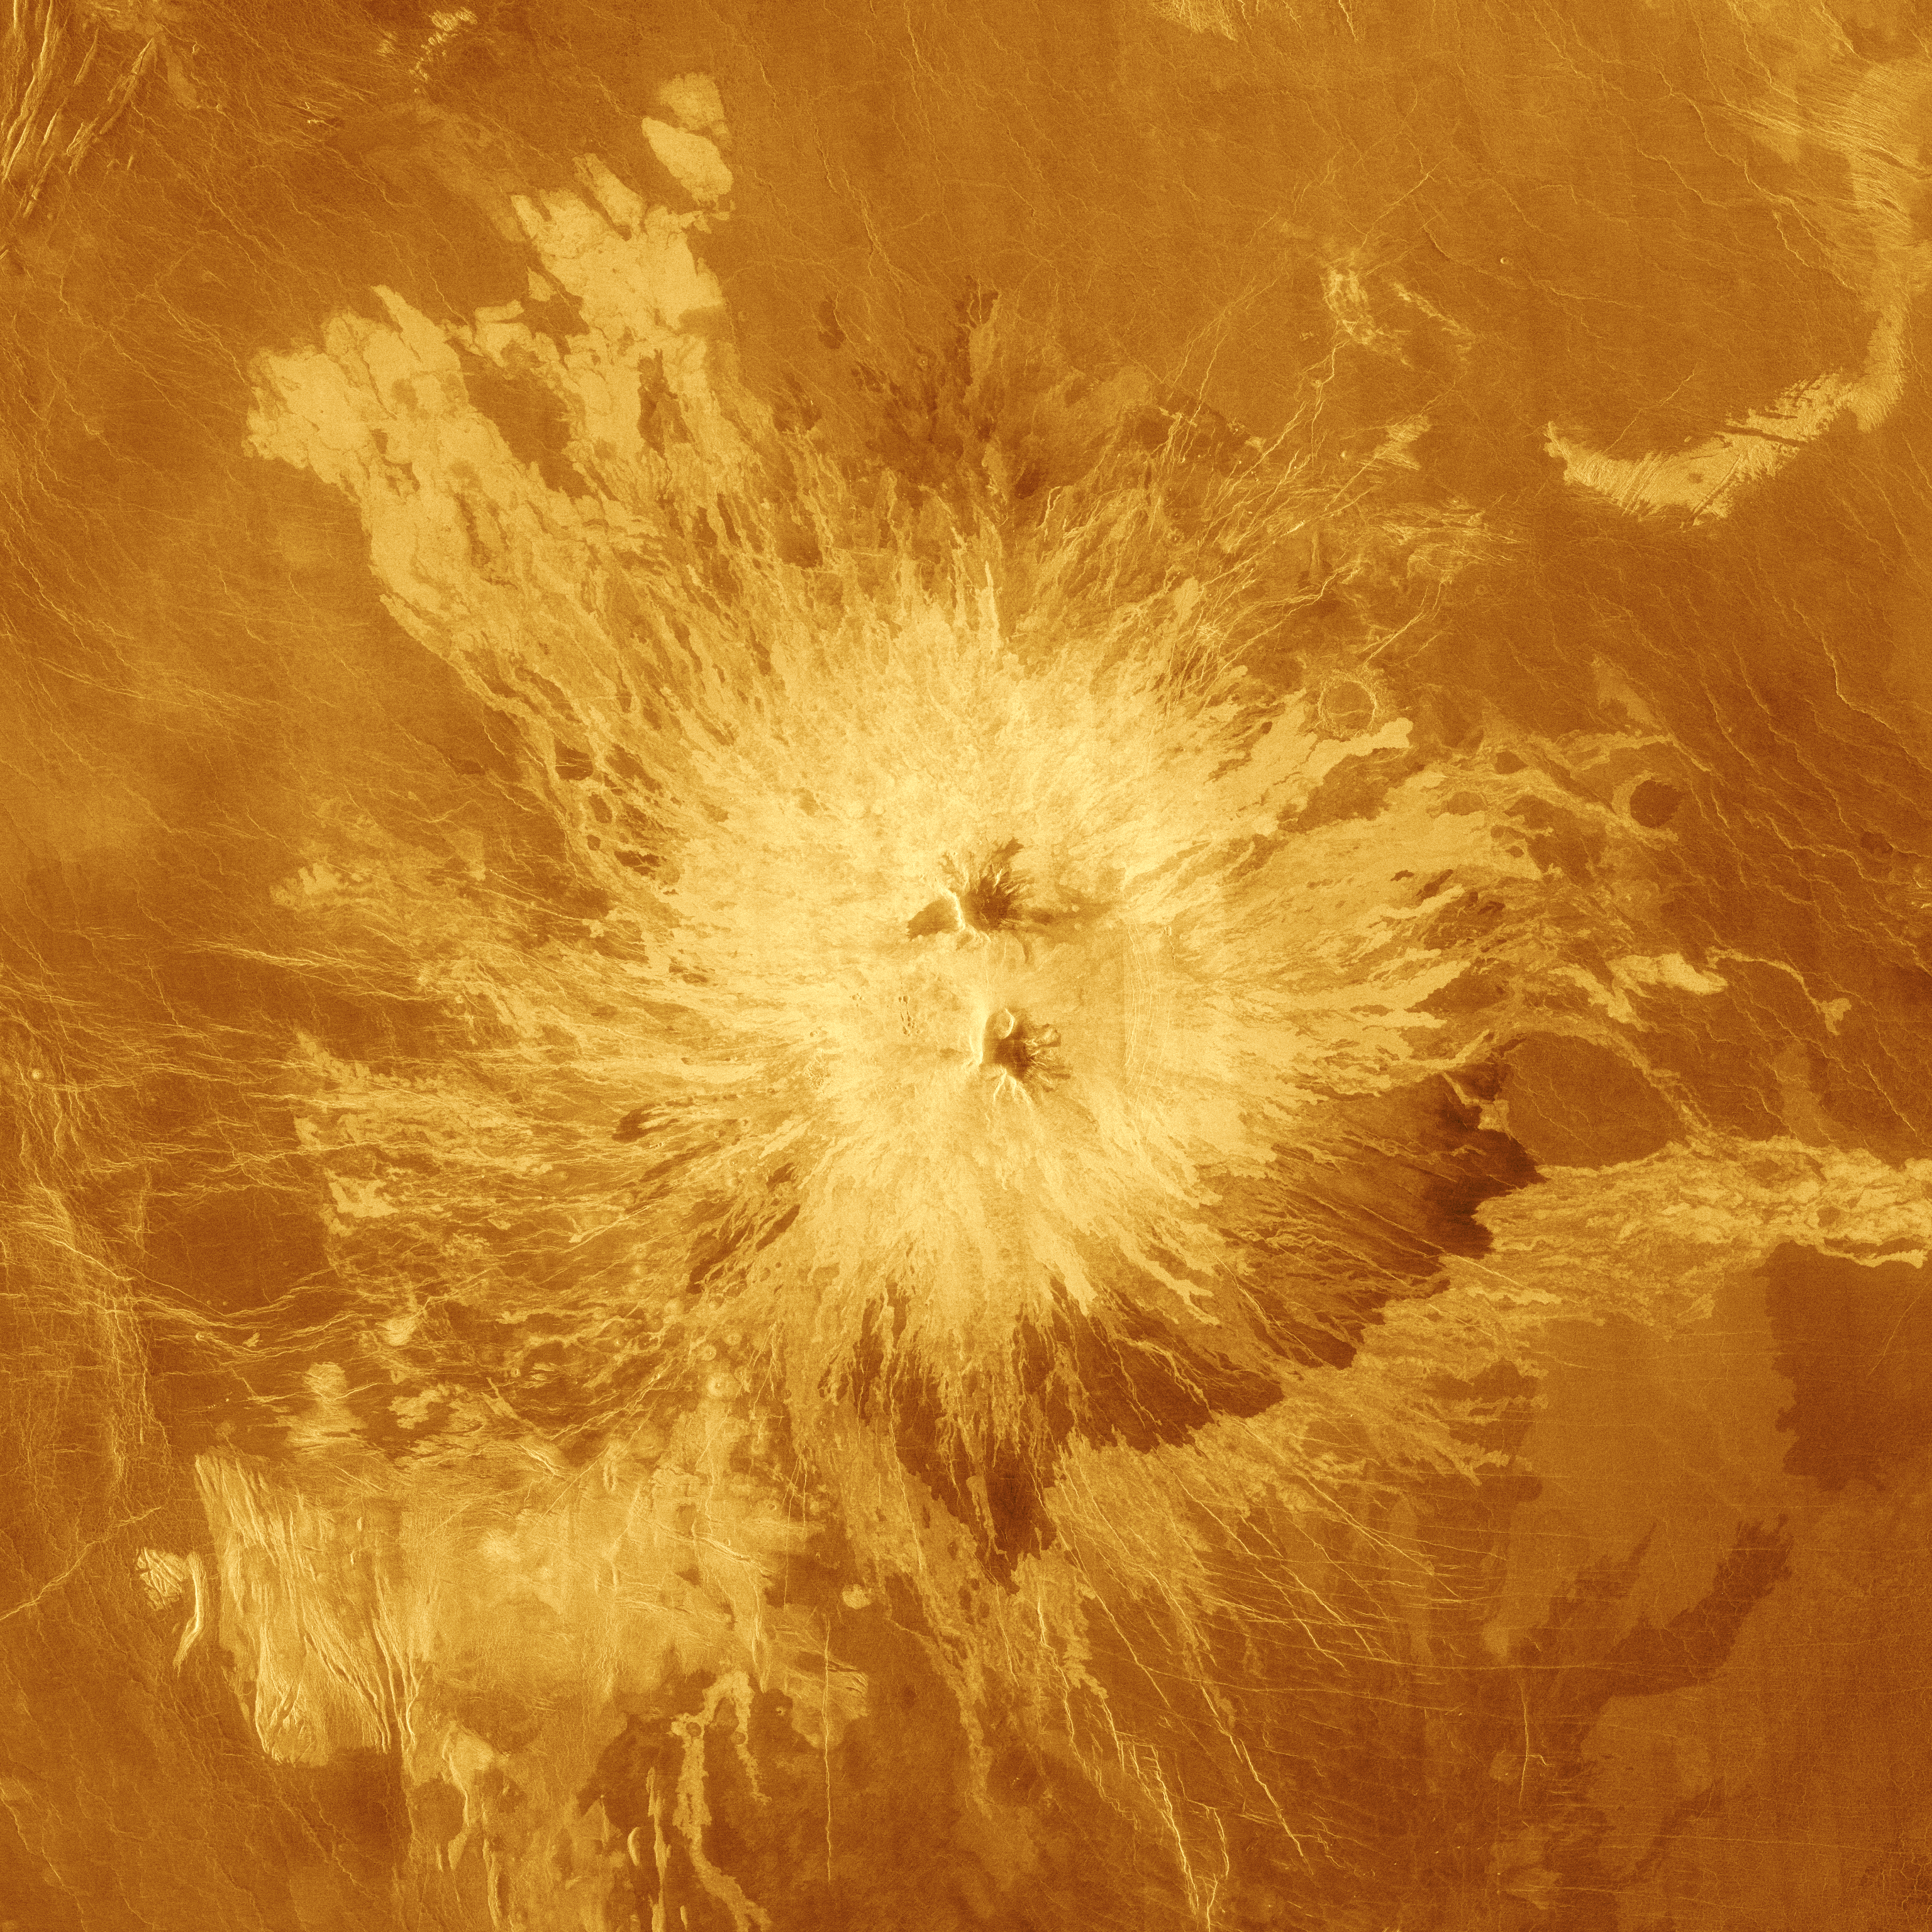

False Color Image of Volcano Sapas Mons

This false-color image shows the volcano Sapas Mons, which is located in the broad equatorial rise called Atla Regio (8 degrees north latitude and 188 degrees east longitude). The area shown is approximately 650 kilometers (404 miles) on a side. Sapas Mons measures about 400 kilometers (248 miles) across and 1.5 kilometers (0.9 mile) high. Its flanks show numerous overlapping lava flows. The dark flows on the lower right are thought to be smoother than the brighter ones near the central part of the volcano. Many of the flows appear to have been erupted along the flanks of the volcano rather than from the summit. This type of flank eruption is common on large volcanoes on Earth, such as the Hawaiian volcanoes. The summit area has two flat-topped mesas, whose smooth tops give a relatively dark appearance in the radar image. Also seen near the summit are groups of pits, some as large as one kilometer (0.6 mile) across. These are thought to have formed when underground chambers of magma were drained through other subsurface tubes and lead to a collapse at the surface. A 20 kilometer-diameter (12-mile diameter) impact crater northeast of the volcano is partially buried by the lava flows. Little was known about Atla Regio prior to Magellan. The new data, acquired in February 1991, show the region to be composed of at least five large volcanoes such as Sapas Mons, which are commonly linked by complex systems of fractures or rift zones. If comparable to similar features on Earth, Atla Regio probably formed when large volumes of molten rock upwelled from areas within the interior of Venus known as’hot spots.’ Magellan is a NASA spacecraft mission to map the surface of Venus with imaging radar. The basic scientific instrument is a synthetic aperture radar, or SAR, which can look through the thick clouds perpetually shielding the surface of Venus. Magellan is in orbit around Venus which completes one turn around its axis in 243 Earth days. That period of time, one Venus day, is the length of a Magellan mapping cycle. The spacecraft completed its first mapping cycle and primary mission on May 15, 1991, and immediately began its second cycle. During the first cycle, Magellan mapped more than 80 percent of the planet’s surface and the current and subsequent cycles of equal duration will provide complete mapping of Venus. Magellan was launched May 4, 1989, aboard the space shuttle Atlantis and went into orbit around Venus August 10, 1990.

Credit: NASA/JPL